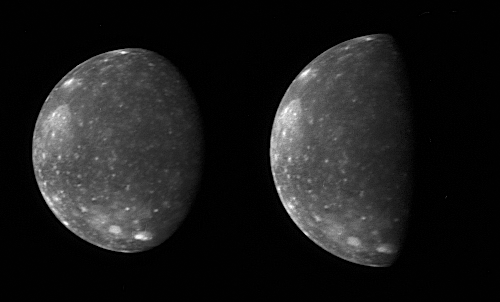

Capturing Callisto

The New Horizons Long Range Reconnaissance Imager (LORRI) captured these two images of Jupiter’s outermost large moon, Callisto, as the spacecraft flew past Jupiter in late February. New Horizons’ closest approach distance to Jupiter was 2.3 million kilometers (1.4 million miles), not far outside Callisto’s orbit, which has a radius of 1.9 million kilometers (1.2 million miles). However, Callisto happened to be on the opposite side of Jupiter during the spacecraft’s pass through the Jupiter system, so these images, taken from 4.7 million kilometers (3.0 million miles) and 4.2 million kilometers (2.6 million miles) away, are the closest of Callisto that New Horizons obtained.

Callisto’s ancient, crater-scarred surface makes it very different from its three more active sibling satellites, Io, Europa and Ganymede. Callisto, 4,800 kilometers (3000 miles) in diameter, displays no large-scale geological features other than impact craters, and every bright spot in these images is a crater. The largest impact feature on Callisto, the huge basin Valhalla, is visible as a bright patch at the 10 o’clock position. The craters are bright because they have excavated material relatively rich in water ice from beneath the dark, dusty material that coats most of the surface.

The two images show essentially the same side of Callisto — the side that faces Jupiter — under different illumination conditions. The images accompanied scans of Callisto’s infrared spectrum with New Horizons’ Linear Etalon Imaging Spectral Array (LEISA). The New Horizons science team designed these scans to study how the infrared spectrum of Callisto’s water ice changes as lighting and viewing conditions change, and as the ice cools through Callisto’s late afternoon. The infrared spectrum of water ice depends slightly on its temperature, and a goal of New Horizons when it reaches the Pluto system (in 2015) is to use the water ice features in the spectrum of Pluto’s moon Charon, and perhaps on Pluto itself, to measure surface temperature. Callisto provided an ideal opportunity to test this technique on a much better-known body.

The left image, taken at 05:03 Universal Time on February 27, 2007, is centered at 5 degrees south, 5 degrees west, and has a solar phase angle of 46 degrees. The right image was taken at 03:25 Universal Time on February 28, 2007. It is centered at 4 degrees south, 356 degrees west, and has a solar phase angle of 76 degrees.

Credit: NASA/Johns Hopkins University Applied Physics Laboratory/Southwest Research Institute